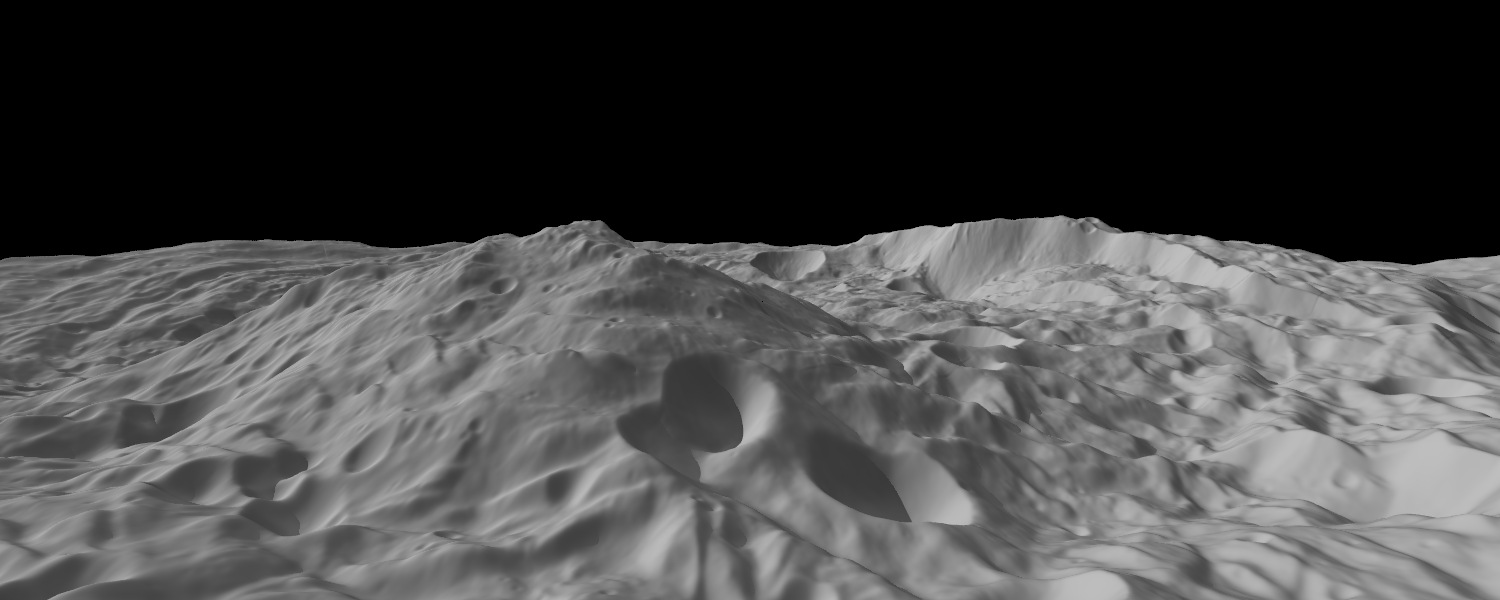

Oblique View of Vesta’s South Polar Region

This image of the asteroid Vesta, calculated from a shape model, shows a tilted view of the topography of the south polar region. The image has a resolution of about 1,000 feet (300 meters) per pixel, and the vertical scale is 1.5 times that of the horizontal scale.

This perspective shows the topography, but removes the overall curvature of Vesta, as if the giant asteroid were flat and not rounded. An observer on Vesta would not have a view like this, because the distant features would disappear over the curvature of the horizon. (In the same way, if you were standing in North America, you would not be able to see a tall Mt. Everest in the distance, because of Earth’s curvature.)

The Dawn mission to Vesta and Ceres is managed by NASA’s Jet Propulsion Laboratory, a division of the California Institute of Technology, Pasadena, Calif., for NASA’s Science Mission Directorate, Washington. UCLA is responsible for overall Dawn mission science. The Dawn framing cameras were developed and built under the leadership of the Max Planck Institute for Solar System Research, Katlenburg-Lindau, Germany, with significant contributions by DLR German Aerospace Center, Institute of Planetary Research, Berlin, and in coordination with the Institute of Computer and Communication Network Engineering, Braunschweig. The Framing Camera project is funded by the Max Planck Society, DLR, and NASA/JPL.

Credit: NASA/JPL-Caltech/UCLA/MPS/DLR/IDA